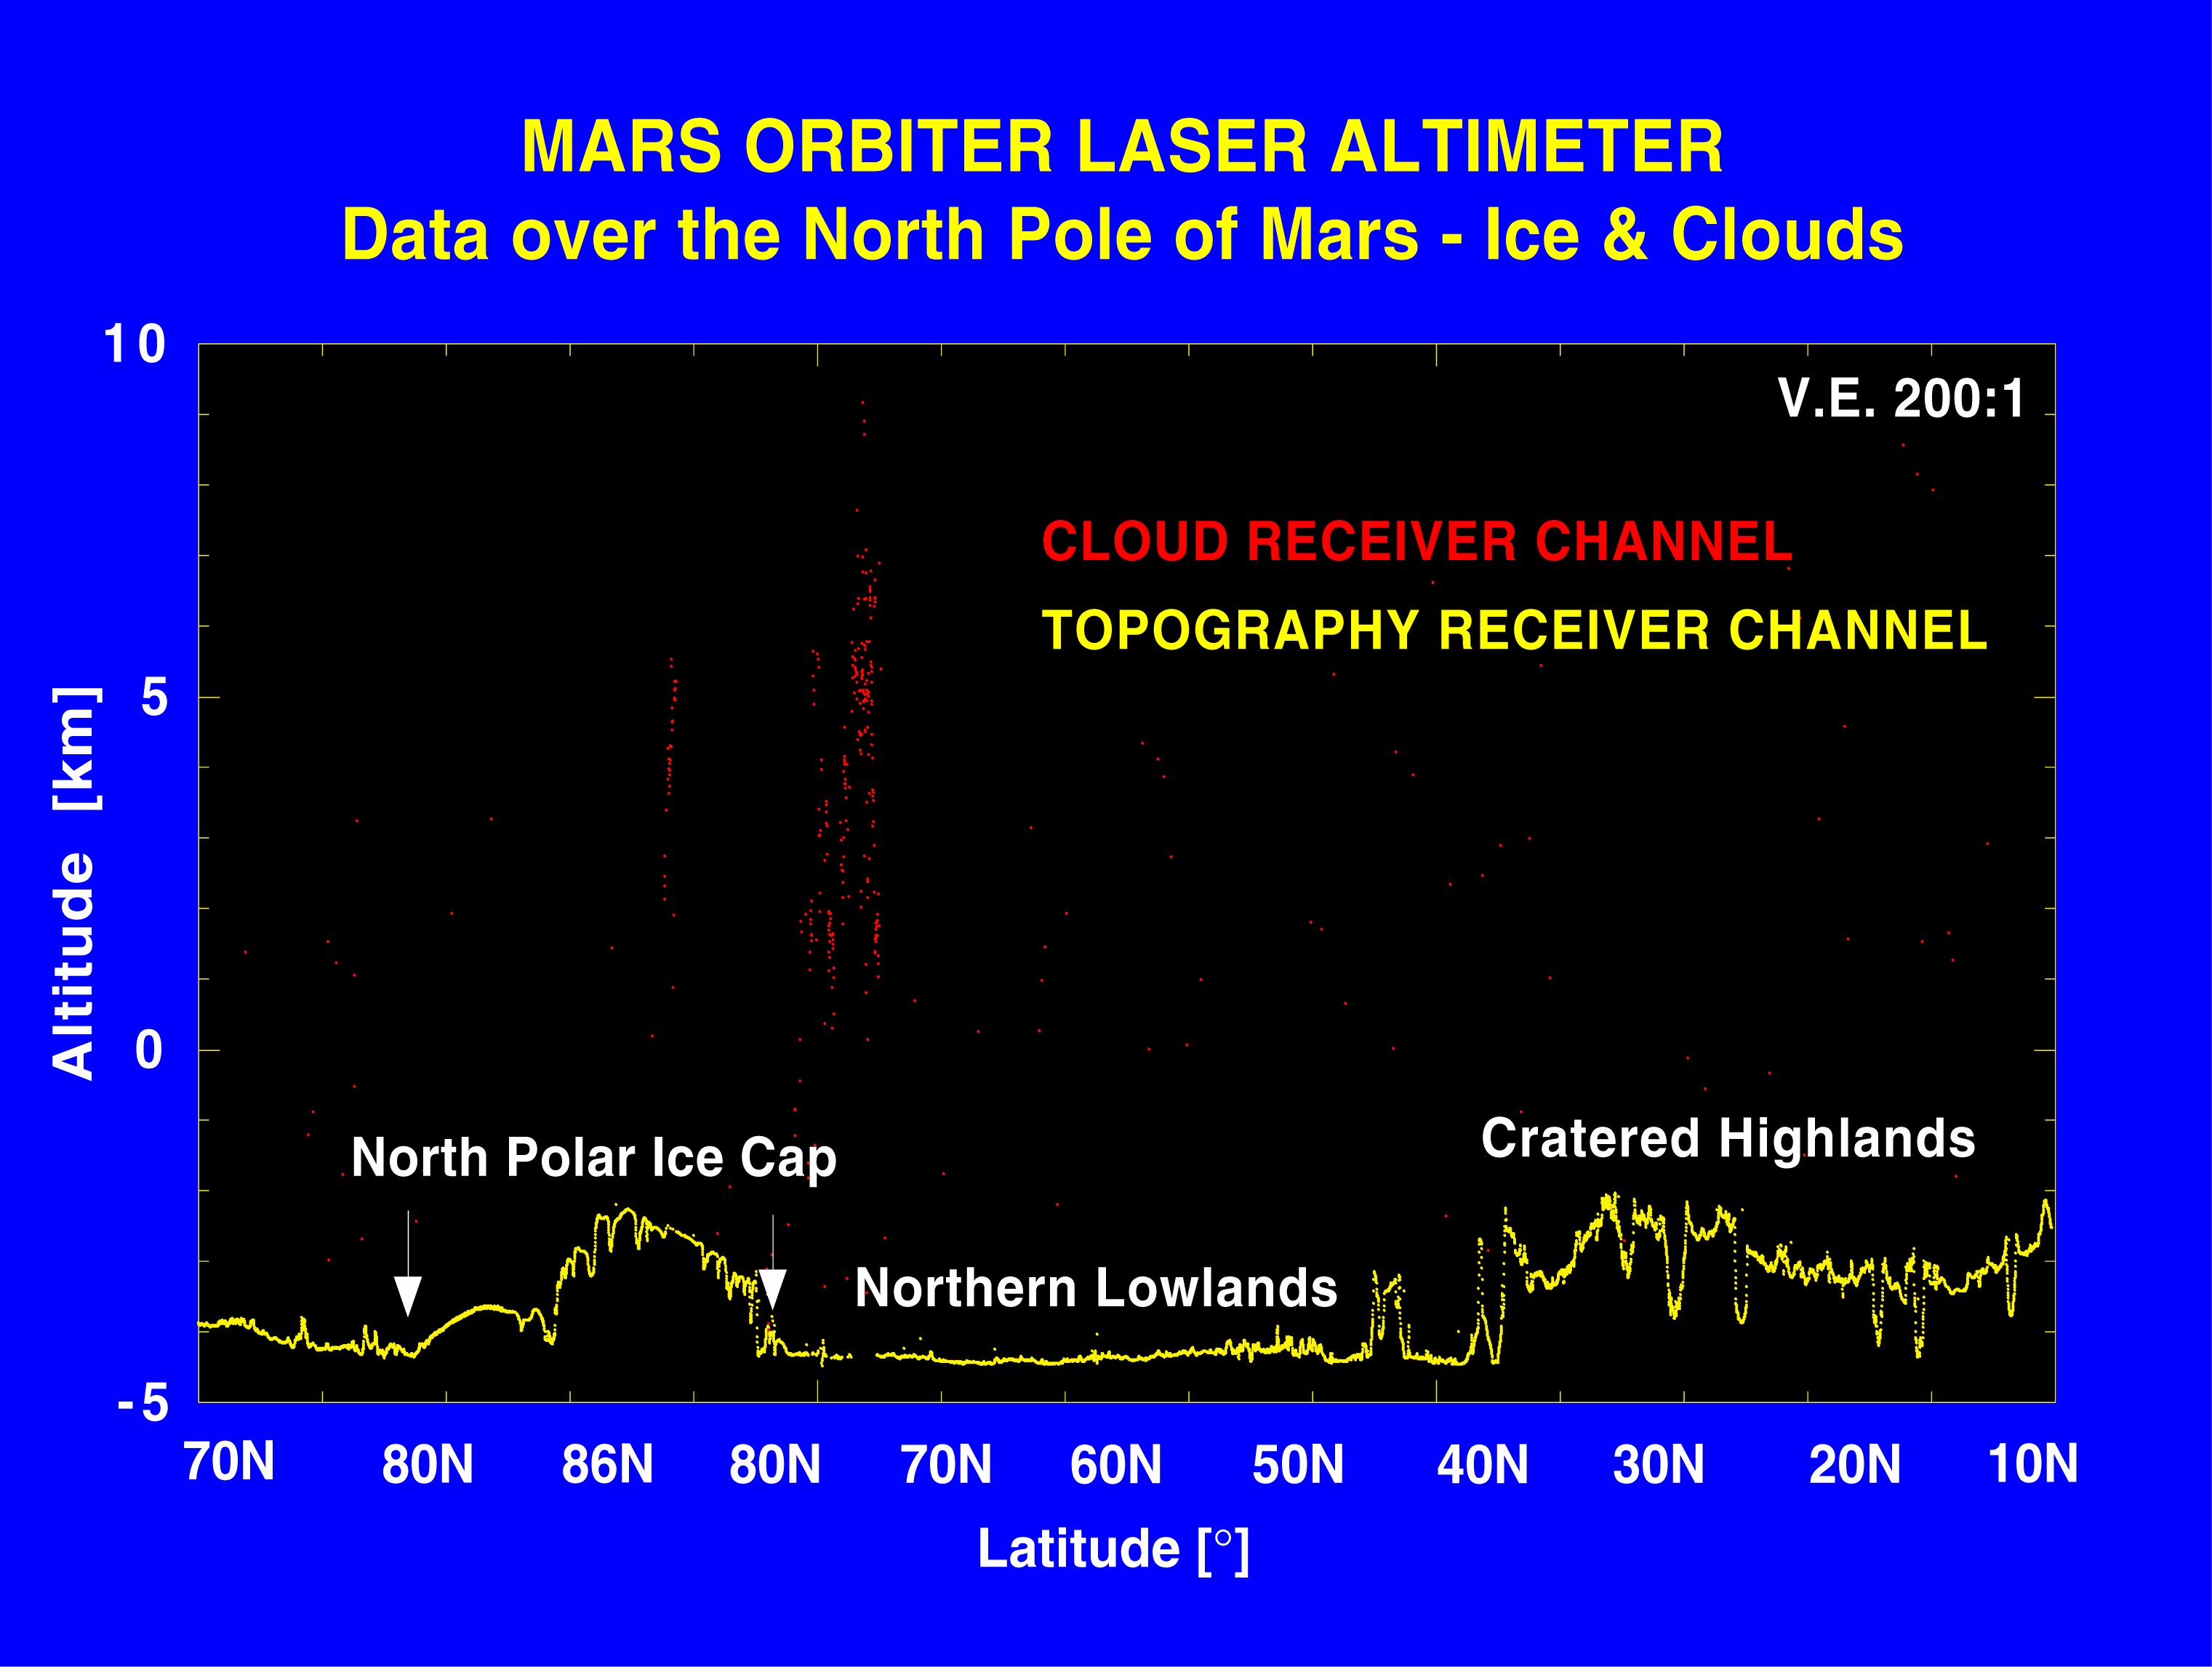

Elevation Measurement Profile of Mars

The elevation measurements were collected by the Mars Orbiter Laser Altimeter (MOLA) aboard Global Surveyor during the spring and summer of 1998, as the spacecraft orbited Mars in an interim elliptical orbit. MOLA sends laser pulses toward the planet and measures the precise amount of time before the reflected signals are received back at the instrument. From this data, scientists can infer surface and cloud heights.

During its mapping of the north polar cap, the MOLA instrument also made the first direct measurement of cloud heights on the red planet. Reflections from the atmosphere were obtained at altitudes from just above the surface to more than nine miles (approximately 15 kilometers) on about 80 percent of the laser profiles. Most clouds were observed at high latitudes, at the boundary of the ice cap and surrounding terrain.

Clouds observed over the polar cap are likely composed of carbon dioxide that condenses out of the atmosphere during northern hemisphere winter. Many clouds exhibit dynamic structure probably caused by winds interacting with surface topography, much as occurs on Earth when winds collide with mountains to produce turbulence.

The principal investigator for MOLA is Dr. David E. Smith of Goddard. The MOLA instrument was designed and built by the Laser Remote Sensing Branch of Laboratory for Terrestrial Physics at Goddard. The Mars Global Surveyor Mission is managed by NASA’s Jet Propulsion Laboratory, Pasadena, CA, for the NASA Office of Space Science.

Credit: NASA/JPL/GSFC